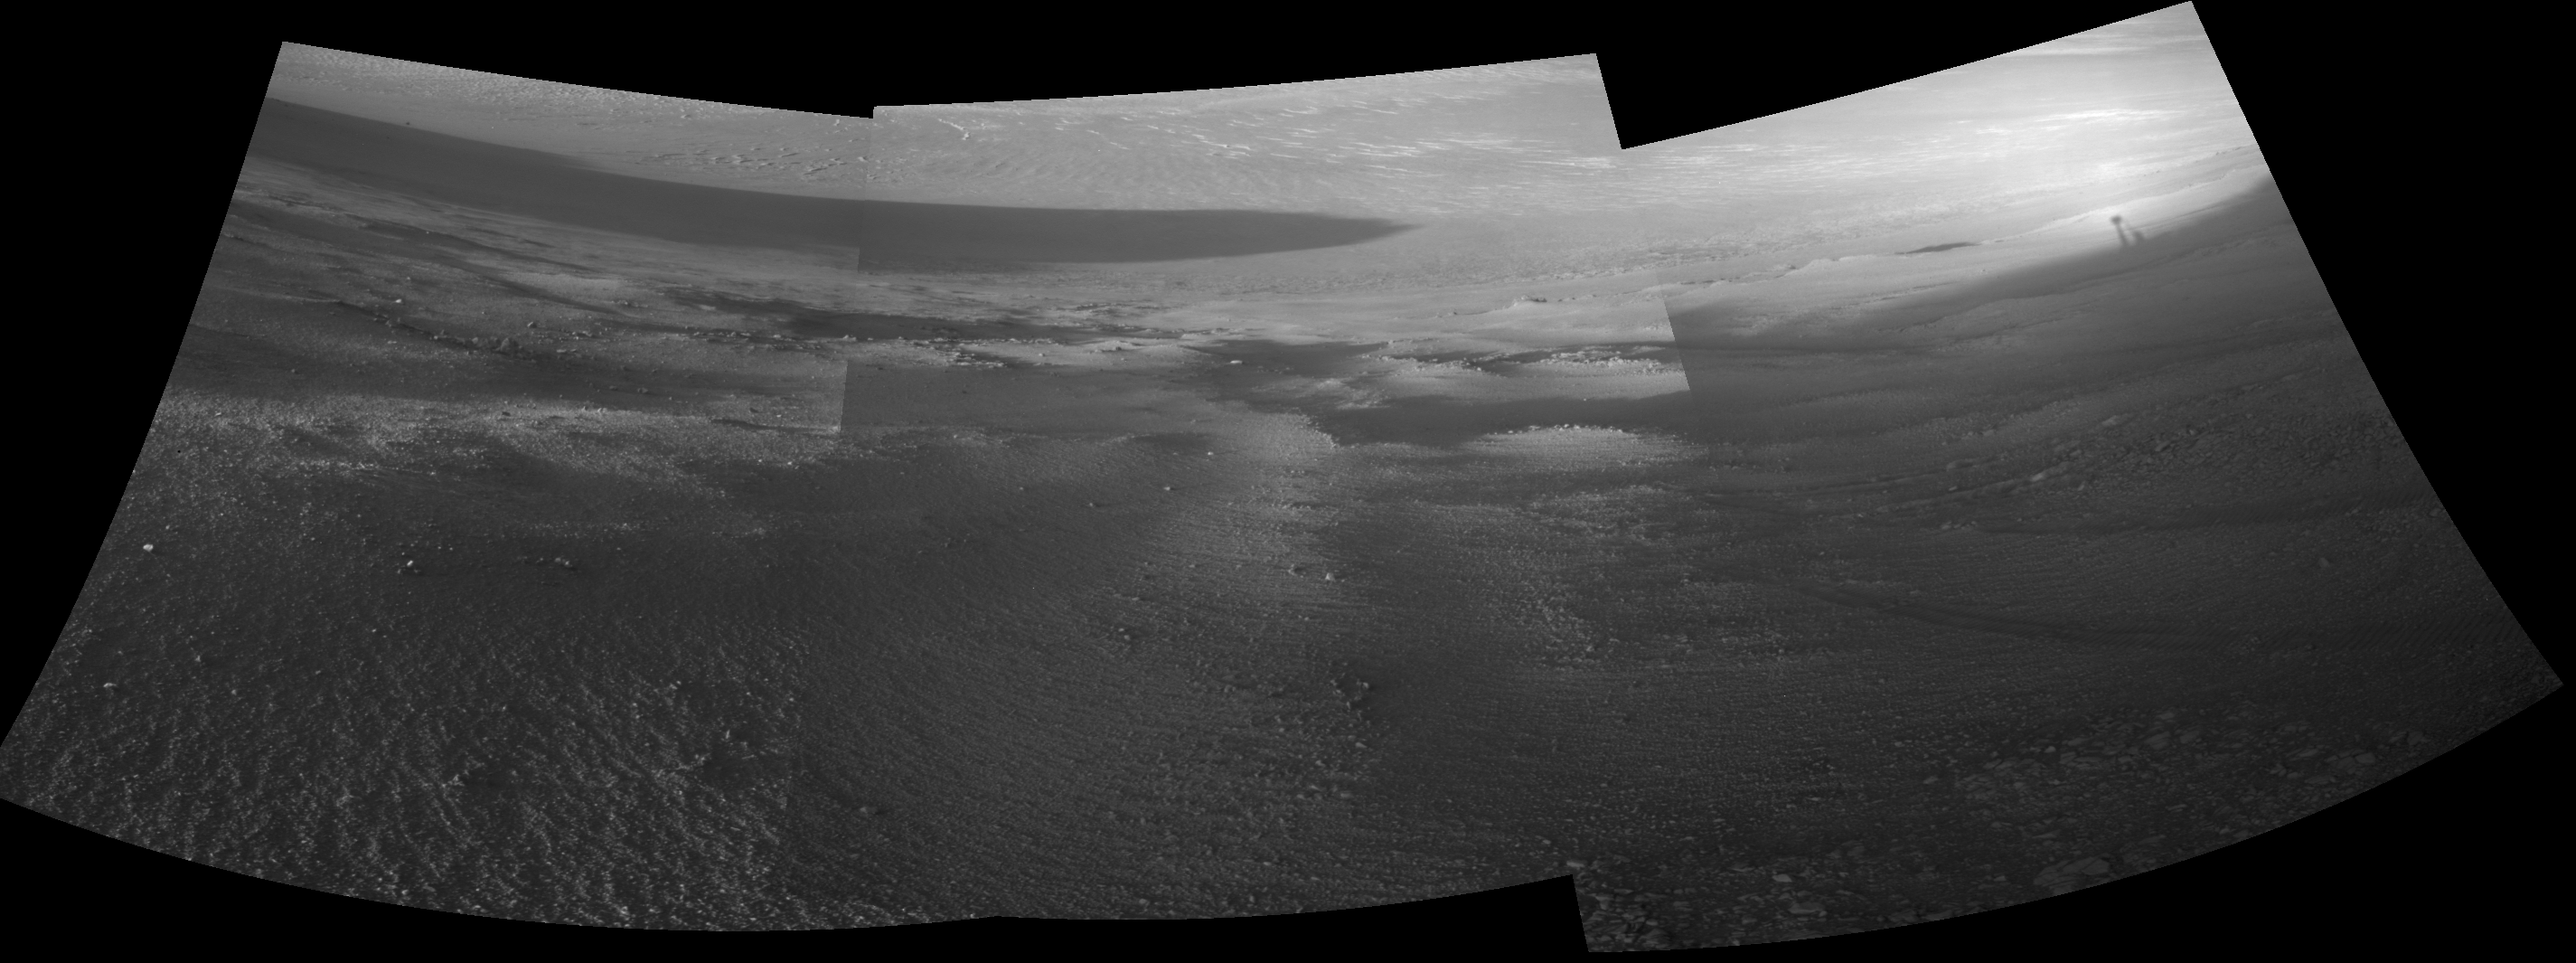

Opportunity’s View Downhill Catches Martian Shadows

Late-afternoon shadows include one cast by the rover itself in this look toward the floor of Endeavour Crater by NASA’s Mars Exploration Rover Opportunity. The rover recorded this scene on Nov. 11, 2017, during the 4,911th Martian day, or sol, of the rover’s work on Mars. That was about a week before Opportunity’s eighth Martian winter solstice.

Opportunity’s location is partway down a narrow valley that descends from the crest of the western rim of Endeavour Crater to the crater’s floor. This fluid-carved set of troughs, called “Perseverance Valley,” is the length of about two football fields, at a slope of about 15 to 17 degrees.

The Navigation Camera (Navcam) on Opportunity’s mast took the three component images stitched together into this scene. The images were taken about three minutes apart, long enough to see how the shadow was changing on the slope, at the seams between the images. Wheel tracks in the lower right of the scene were made before the rover climbed back uphill for a closer look at some rocks it had passed. The portions of the rover in the shadow at upper right include the mast with the Navcam and Panoramic Camera (Pancam) on top and the UHF radio antenna, which Opportunity uses to transmit images and other data to overflying orbiters for relay to Earth.

NASA’s Jet Propulsion Laboratory, a division of the California Institute of Technology in Pasadena, manages the Mars Exploration Rover Project for NASA’s Science Mission Directorate, Washington.

Credit: NASA/JPL-Caltech